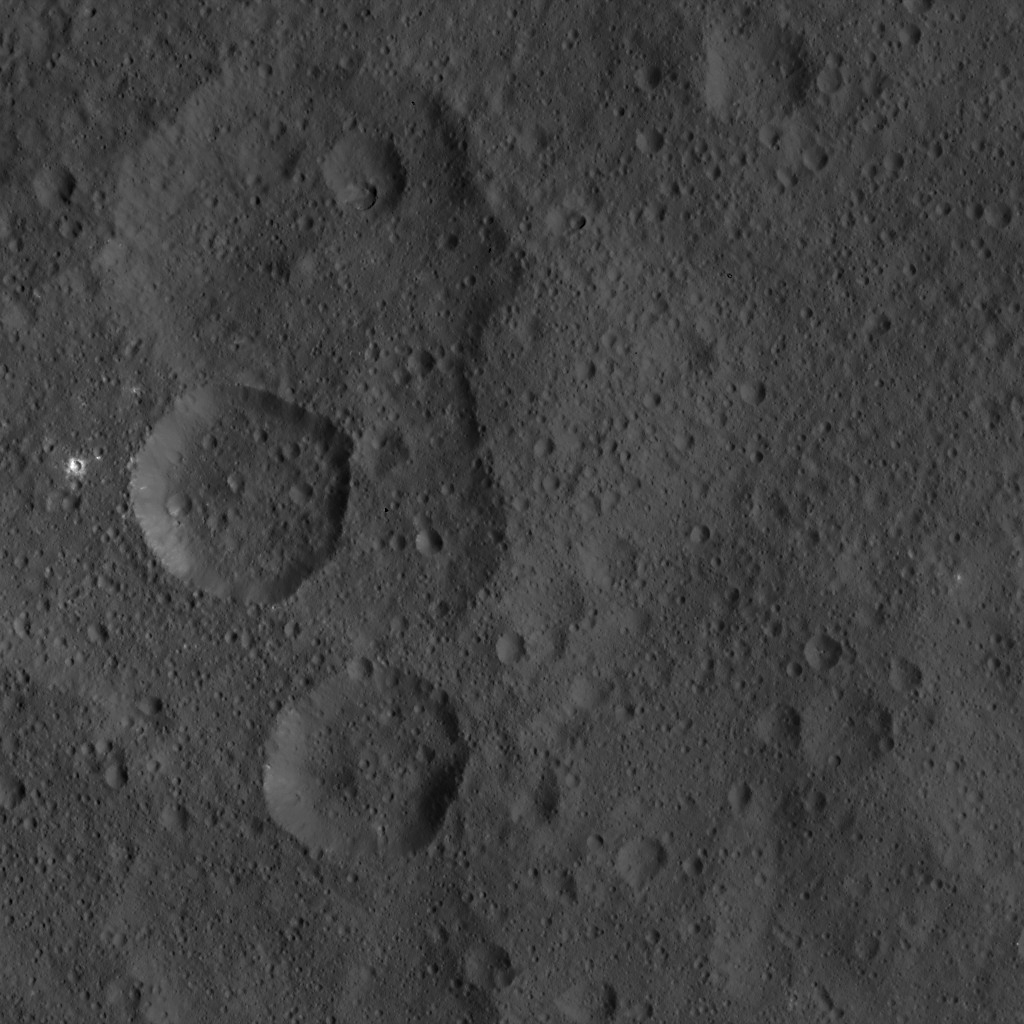

Dawn HAMO Image 24

This image, taken by NASA’s Dawn spacecraft, shows the surface of dwarf planet Ceres from an altitude of 915 miles (1,470 kilometers). The image was taken on August 21, 2015, and has a resolution of 450 feet (140 meters) per pixel.

Dawn’s mission is managed by JPL for NASA’s Science Mission Directorate in Washington. Dawn is a project of the directorate’s Discovery Program, managed by NASA’s Marshall Space Flight Center in Huntsville, Alabama. UCLA is responsible for overall Dawn mission science. Orbital ATK, Inc., in Dulles, Virginia, designed and built the spacecraft. The German Aerospace Center, the Max Planck Institute for Solar System Research, the Italian Space Agency and the Italian National Astrophysical Institute are international partners on the mission team.

Credit: NASA/JPL-Caltech/UCLA/MPS/DLR/IDA